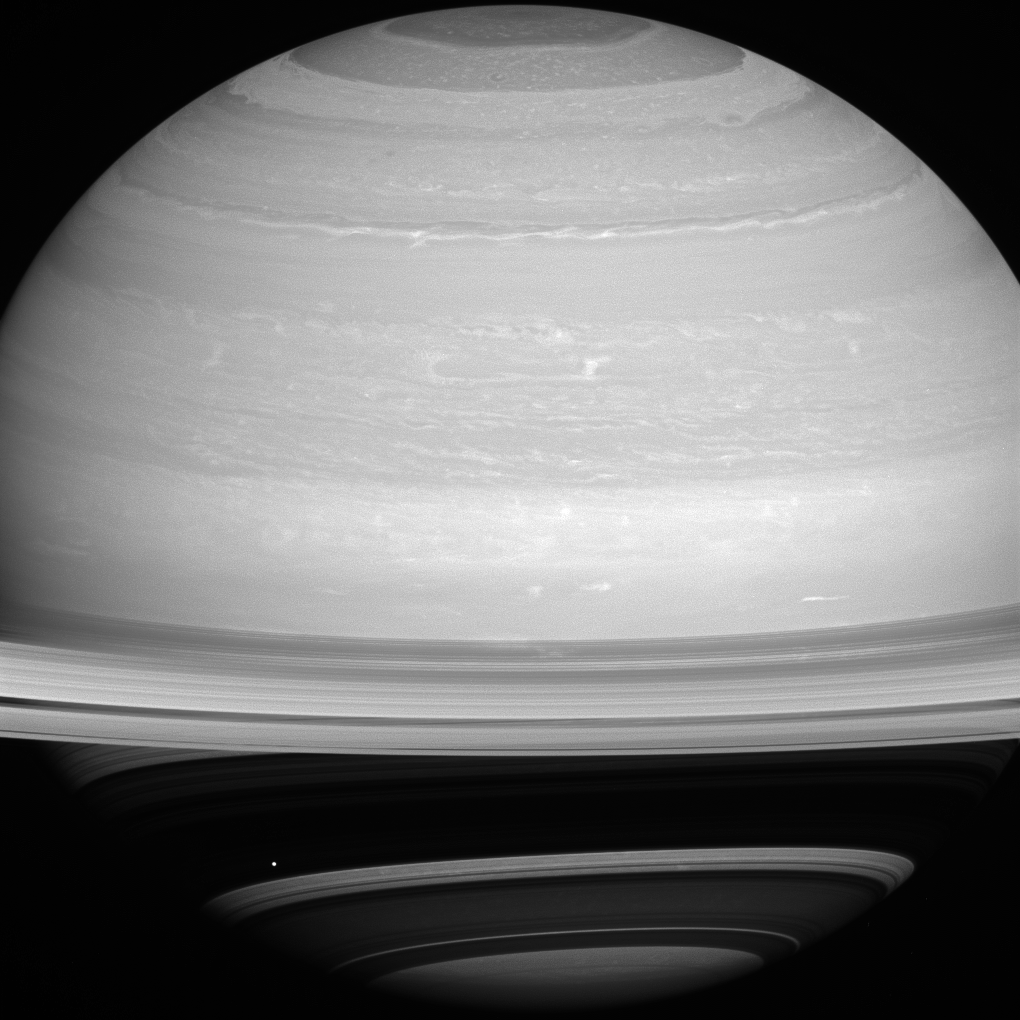

Dot Against the Dark

As if trying to get our attention, Mimas is positioned against the shadow of Saturn’s rings, bright on dark. As we near summer in Saturn’s northern hemisphere, the rings cast ever larger shadows on the planet.

With a reflectivity of about 96 percent, Mimas (246 miles, or 396 kilometers across) appears bright against the less-reflective Saturn.

This view looks toward the sunlit side of the rings from about 10 degrees above the ringplane. The image was taken with the Cassini spacecraft wide-angle camera on July 13, 2014 using a spectral filter which preferentially admits wavelengths of near-infrared light centered at 752 nanometers.

The view was acquired at a distance of approximately 1.1 million miles (1.8 million kilometers) from Saturn and approximately 1 million miles (1.6 million kilometers) from Mimas. Image scale is 67 miles (108 kilometers) per pixel at Saturn and 60 miles (97 kilometers) per pixel at Mimas.

The Cassini-Huygens mission is a cooperative project of NASA, the European Space Agency and the Italian Space Agency. NASA’s Jet Propulsion Laboratory, a division of the California Institute of Technology in Pasadena, manages the mission for NASA’s Science Mission Directorate, Washington. The Cassini orbiter and its two onboard cameras were designed, developed and assembled at JPL. The imaging operations center is based at the Space Science Institute in Boulder, Colo.

Credit: NASA/JPL-Caltech/Space Science Institute